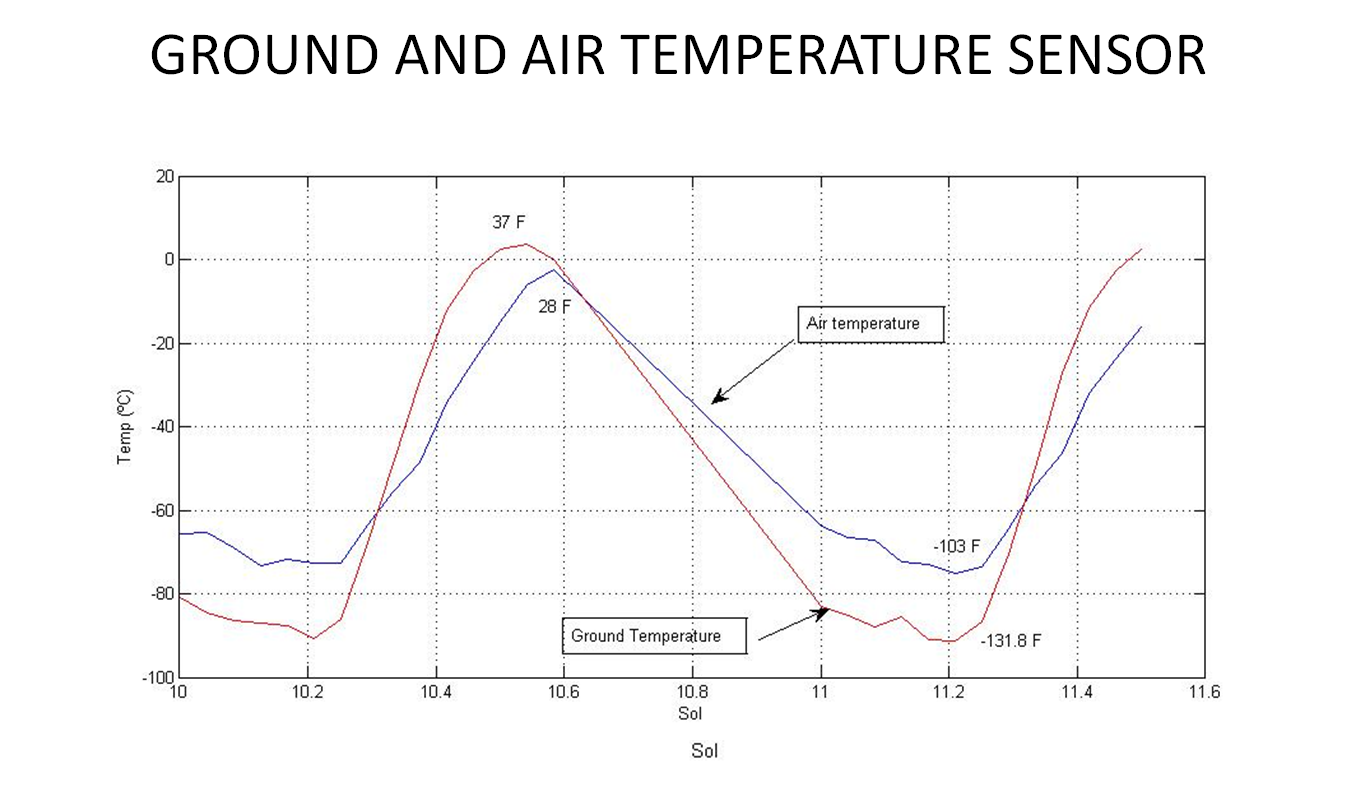

Taking Mars’ Temperature

This graph shows the rise and fall of air and ground temperatures on Mars obtained by NASA’s Curiosity rover. The data cover Aug. 16 to Aug. 17 and were taken by the Rover Environmental Monitoring Station. Ground temperatures vary from as high as 37 degrees Fahrenheit (3 degrees Celsius) to as low as minus 131.8 degrees Fahrenheit (minus 91 degrees Celsius), showing large temperature oscillations from day to night. Air temperatures vary from as high as 28 degrees Fahrenheit (minus 2 degrees Celsius) to as low as minus 103 degrees Fahrenheit (minus 75 degrees Celsius), indicating, as expected, variations in air temperatures are less extreme than ground temperature variations.

Credit: NASA/JPL-Caltech/CAB(CSIC-INTA)